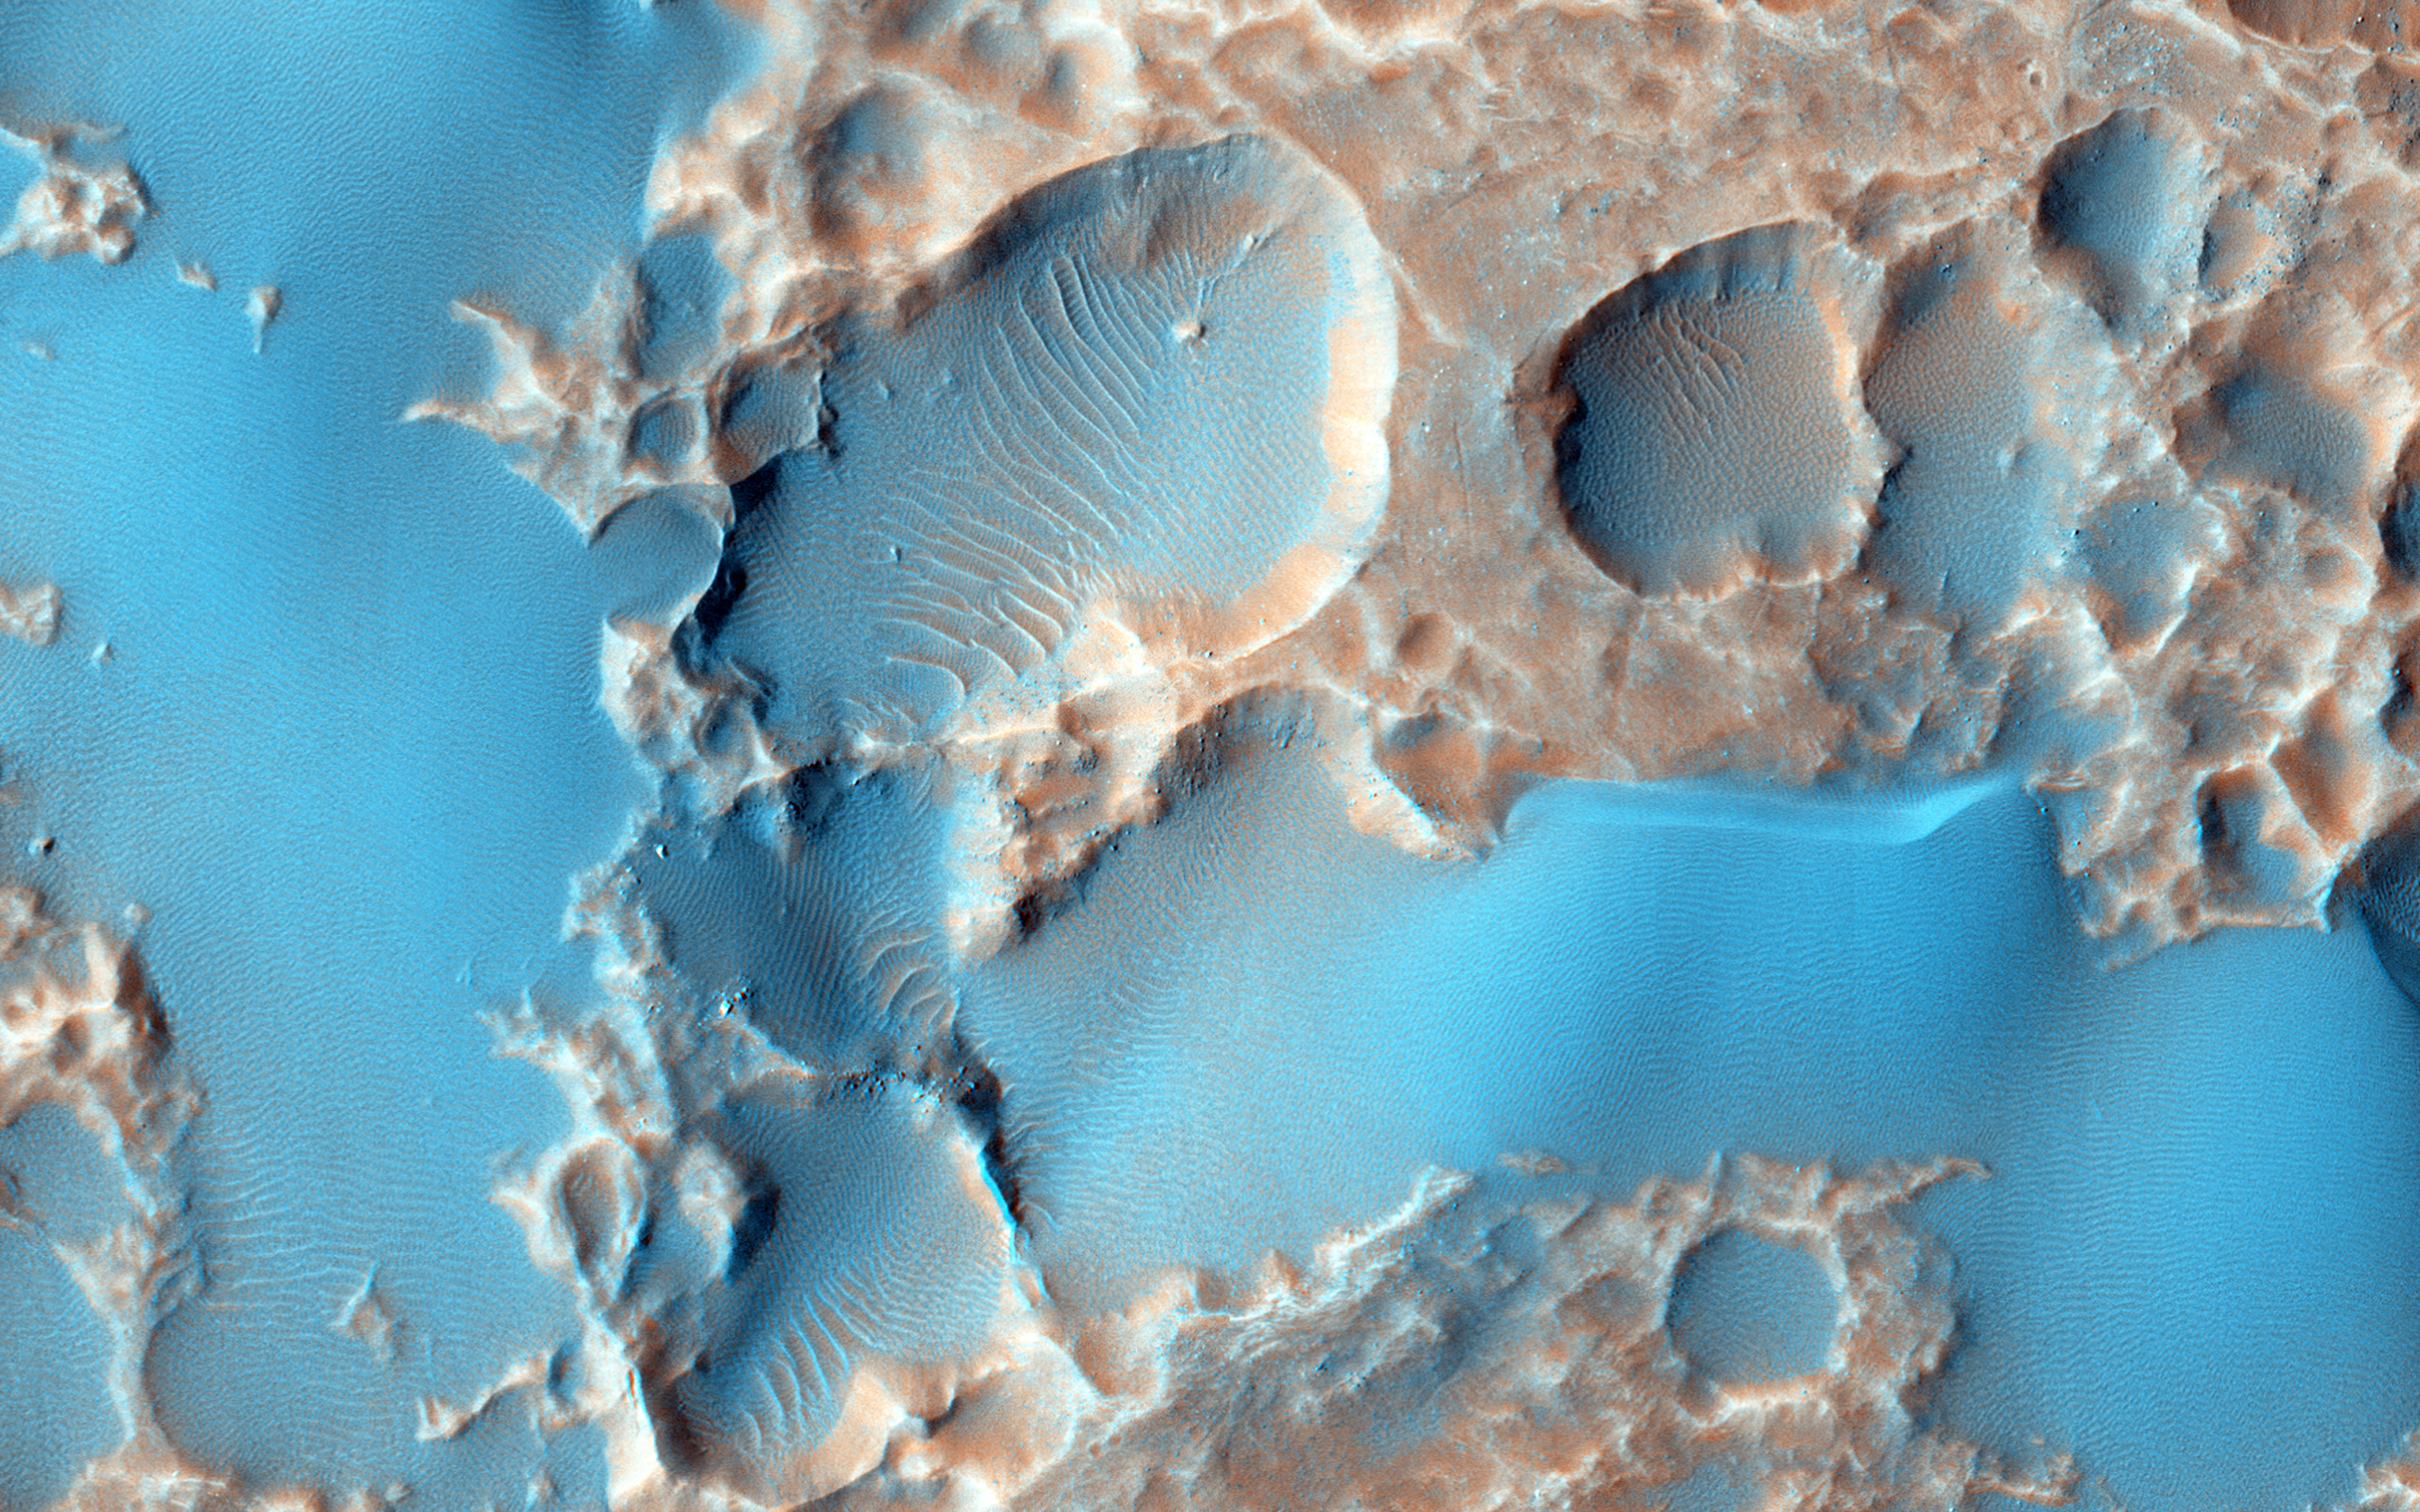

Pits in Hale Crater Ejecta

The pits visible here aren’t impact craters. The material they’re embedded into is ejecta (stuff thrown out of an impact crater when it forms) from a large crater called Hale which is not seen in this image.

Substances called “volatiles” — which can explode as gases when they’re quickly warmed by the immense heat of an impact-exploded out of the ejecta and caused these pits. Unrelated sand dunes near the top of the image have since blown over portions of the pits.

The University of Arizona, Tucson, operates HiRISE, which was built by Ball Aerospace & Technologies Corp., Boulder, Colo. NASA’s Jet Propulsion Laboratory, a division of the California Institute of Technology in Pasadena, manages the Mars Reconnaissance Orbiter Project for NASA’s Science Mission Directorate, Washington.

Credit: NASA/JPL-Caltech/University of Arizona